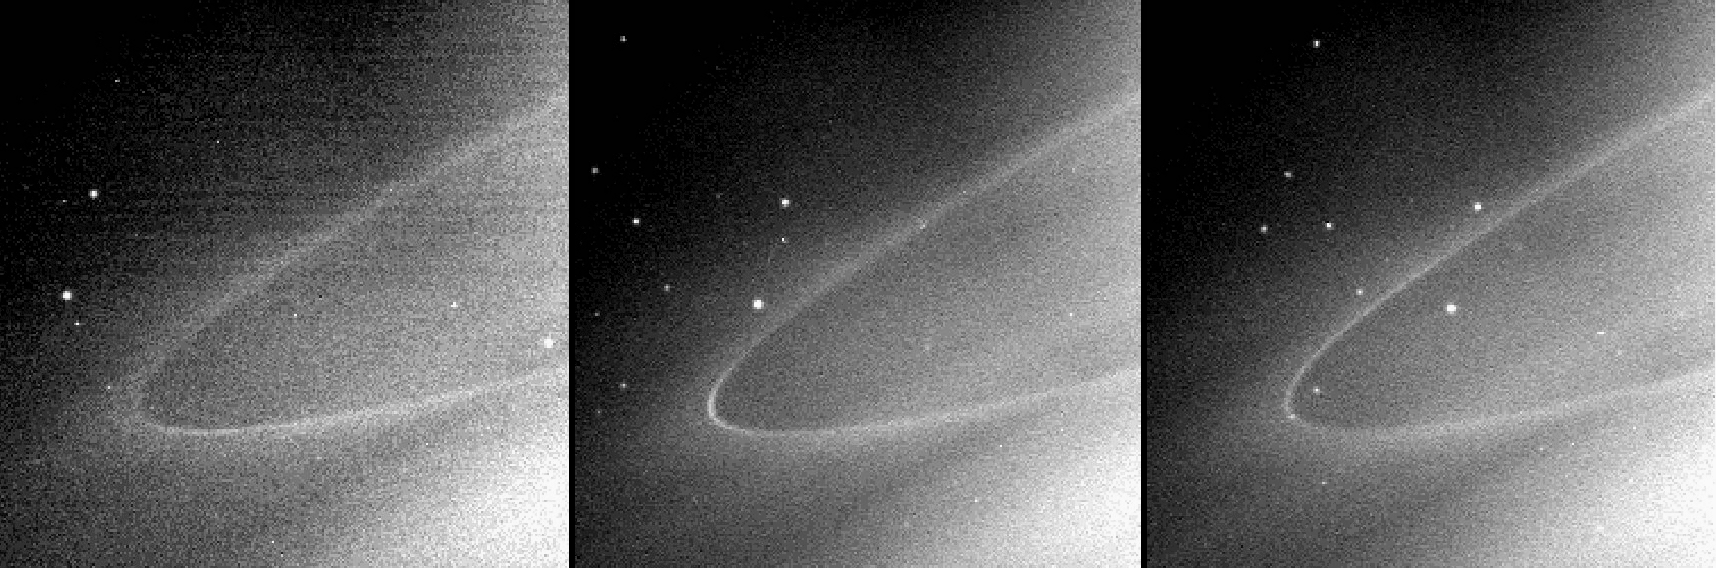

Arc in the Tenuous G Ring

This sequence of images shows a faint arc of material in Saturn’s G ring, a tenuous ring outside the main ring system. These images were each taken about 45 minutes apart. During this time, the arc (slightly brighter than the ring itself) moves around the outer edge of the ring.

The arc is visible on the lower part of the ring in the first image, just beneath the ansa (or outer edge). In the second image the arc is easily seen on the outer edge, and then faintly just above the outer edge in the third image.

What makes this part of the G ring brighter than other parts is not clear. However, the existence of this arc might hold clues about how this ring was formed and where the material which makes up this ring comes from.

These three images were taken in polarized near-infrared light using the Cassini spacecraft narrow-angle camera on May 24, 2005, at a distance of approximately 1.7 million kilometers (1.1 million miles) from Saturn. Resolution in the original images was about 97 kilometers (60 miles) per pixel. The images have been contrast-enhanced to aid visibility.

The Cassini-Huygens mission is a cooperative project of NASA, the European Space Agency and the Italian Space Agency. The Jet Propulsion Laboratory, a division of the California Institute of Technology in Pasadena, manages the mission for NASA’s Science Mission Directorate, Washington, D.C. The Cassini orbiter was designed, developed and assembled at JPL.

Credit: NASA/JPL/Space Science Institute